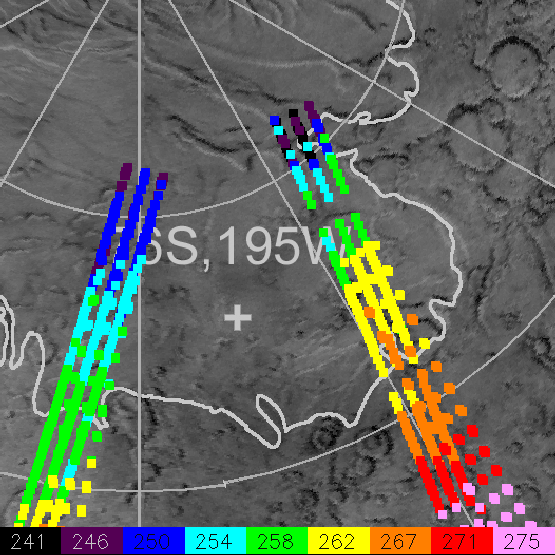

Mars Polar Lander Landing Site Noon-time Temperatures

The Mars Polar Lander will arrive at Mars on December 3, 1999. TES analysis of data from the pre-mapping phase demonstrate the spacecraft is expected to land on bare ground, free of -128°C (-200°F) dry ice that completely covered this region during the winter. This image shows the noon-time temperatures of data within the landing site in January, 1998, almost exactly one Martian year prior to MPL landing. The plus sign marks the landing site. The thick white line shows the location of the polar layered deposits. Temperatures are given in Kelvin. The temperature of CO2 frost (dry ice) on Mars is 145K (-128°C), approximately -200°F. Temperatures above 200K show the absence of CO2 frost.

Credit: NASA/JPL/USGS Flagstaff